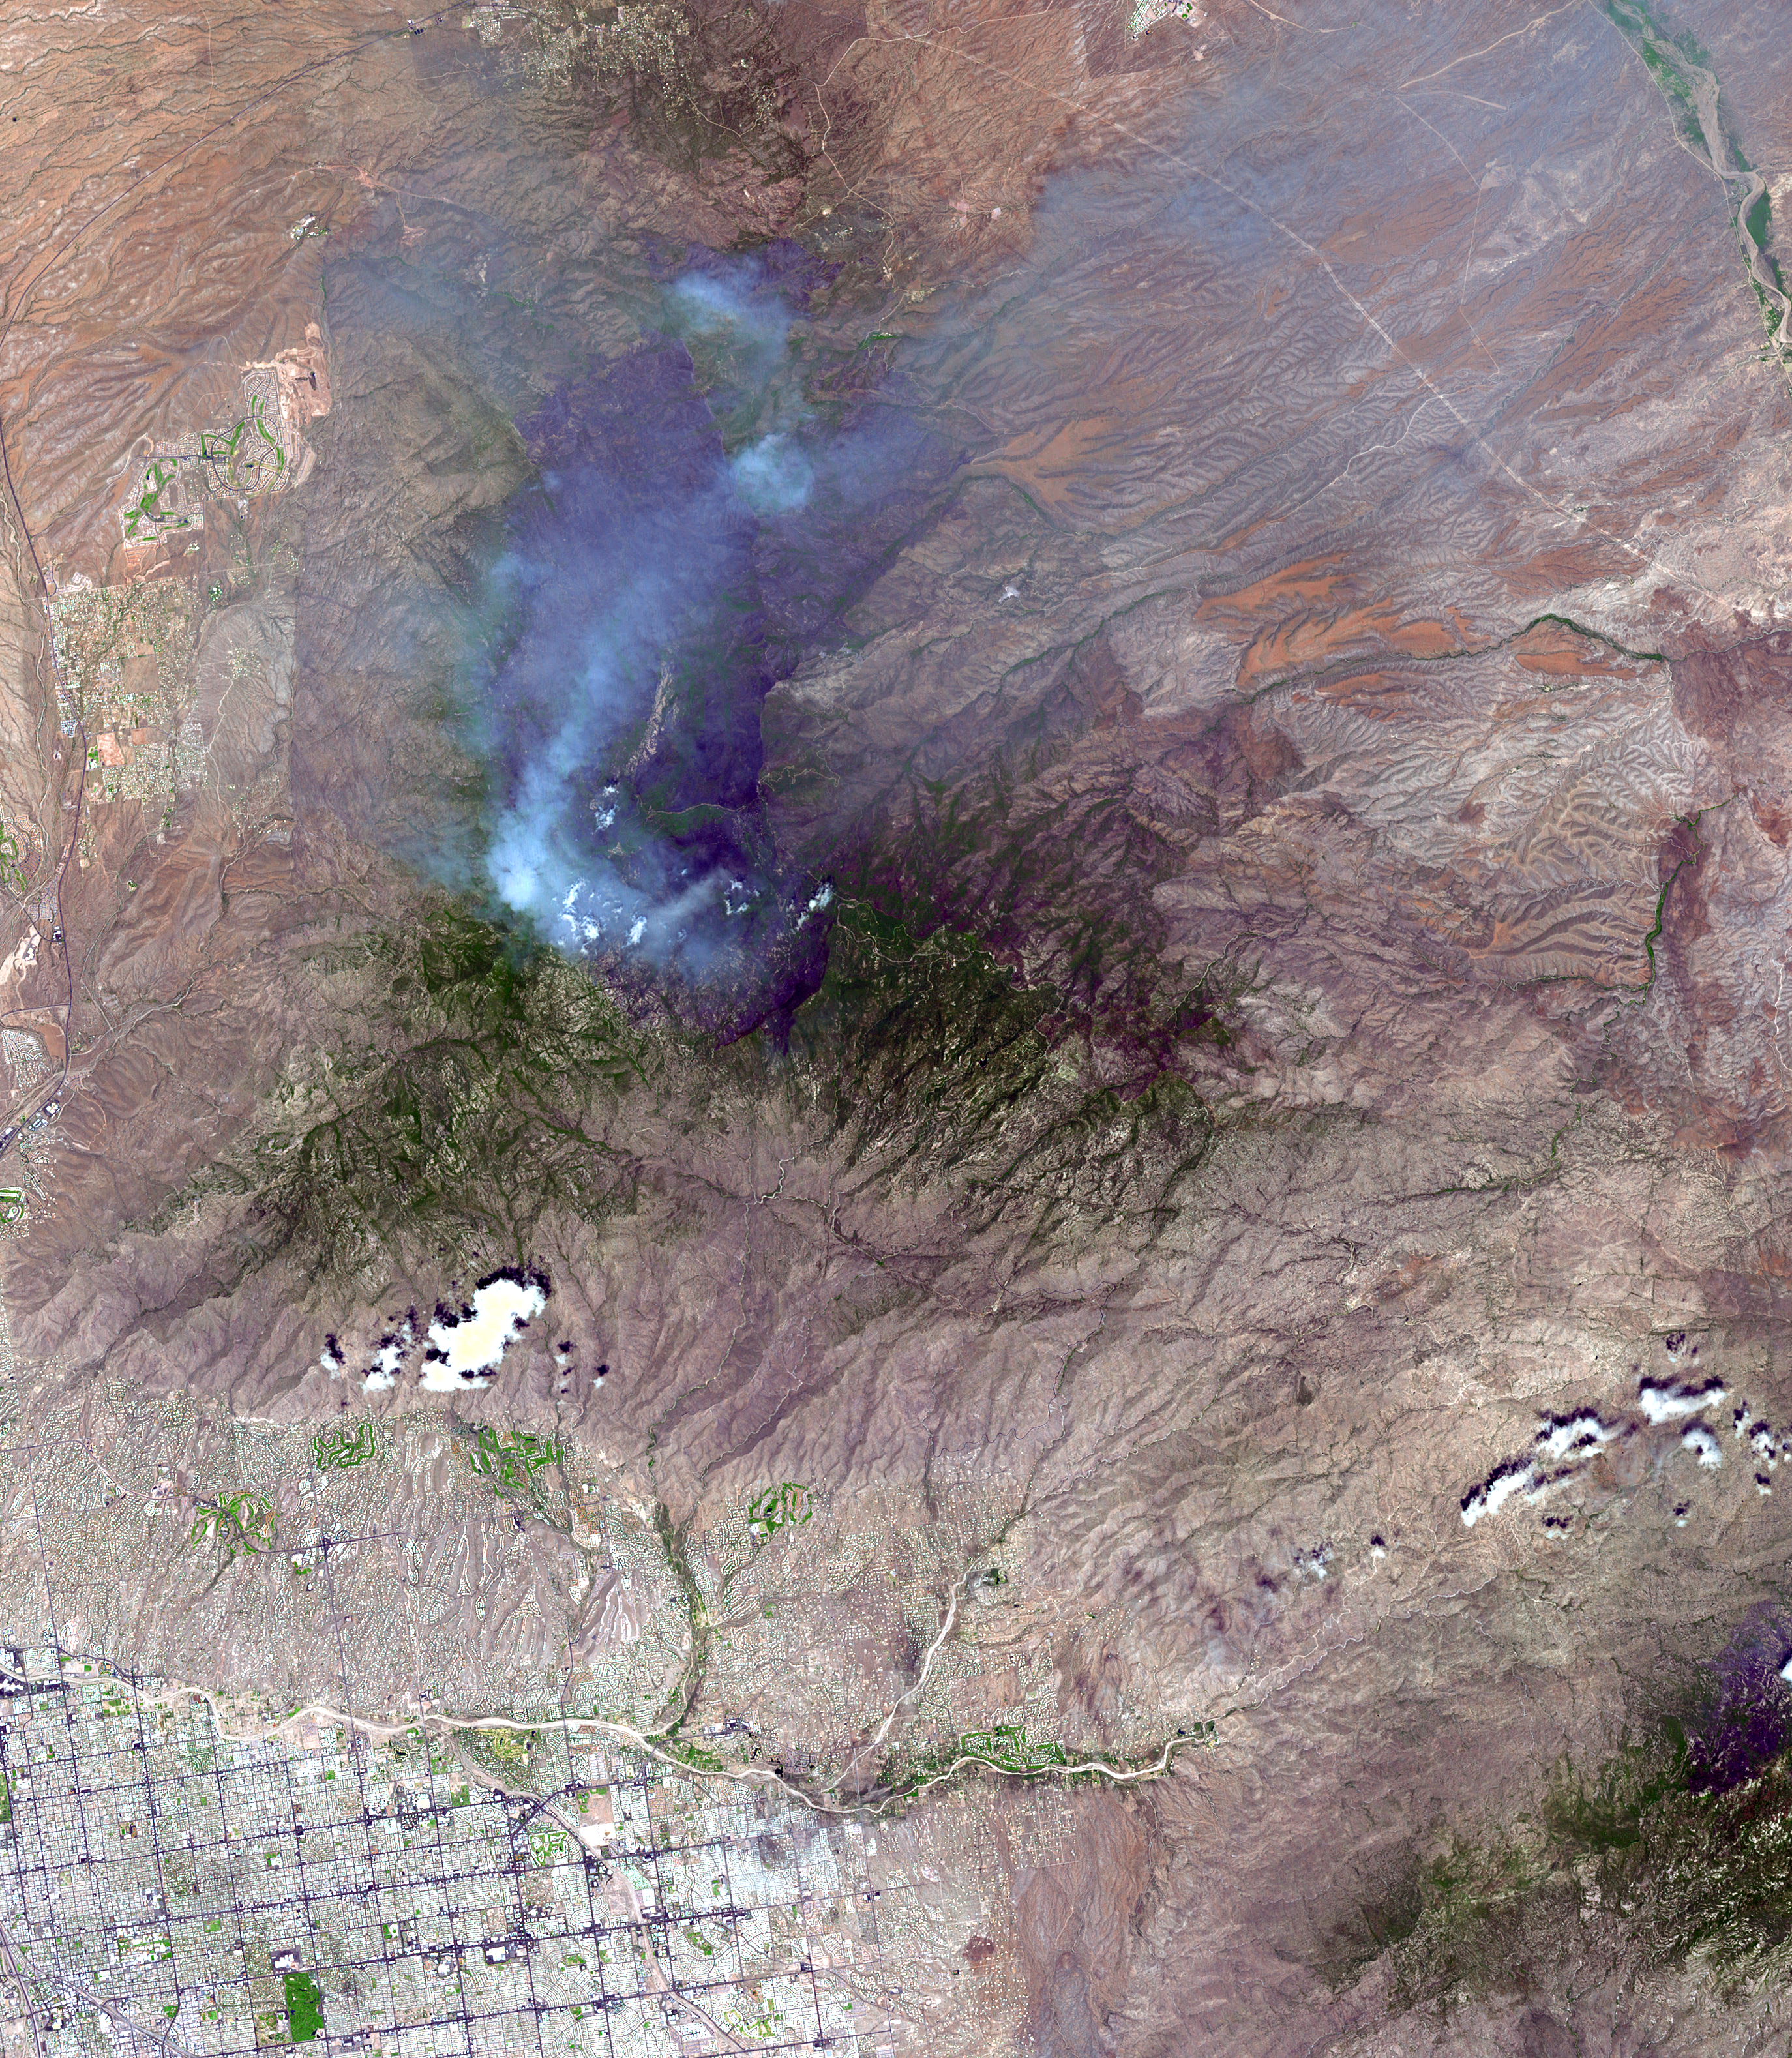

Aspen Fire, Arizona

On June 26, NASA’s Terra satellite acquired this image of the Aspen fire burning out of control north of Tucson, AZ. As of that date, the fire had consumed more than 27,000 acres and destroyed more than 300 homes, mostly in the resort community of Summerhaven, according to news reports. These data are being used by NASA’s Wildfire Response Team and the US Forest Service to assess the intensity of the burn for future remediation efforts.

This image was acquired on June 26, 2003 by the Advanced Spaceborne Thermal Emission and Reflection Radiometer (ASTER) on Terra. With its 14 spectral bands from the visible to the thermal infrared wavelength region, and its high spatial resolution of 15 to 90 meters (about 50 to 300 feet), ASTER images Earth to map and monitor the changing surface of our planet.

ASTER is one of five Earth-observing instruments launched December 18, 1999, on NASA’s Terra satellite. The instrument was built by Japan’s Ministry of Economy, Trade and Industry. A joint U.S./Japan science team is responsible for validation and calibration of the instrument and the data products.

The broad spectral coverage and high spectral resolution of ASTER provides scientists in numerous disciplines with critical information for surface mapping, and monitoring of dynamic conditions and temporal change. Example applications are: monitoring glacial advances and retreats; monitoring potentially active volcanoes; identifying crop stress; determining cloud morphology and physical properties; wetlands evaluation; thermal pollution monitoring; coral reef degradation; surface temperature mapping of soils and geology; and measuring surface heat balance.

Dr. Anne Kahle at NASA’s Jet Propulsion Laboratory (JPL), Pasadena, CA, is the U.S. science team leader; Bjorn Eng of JPL is the project manager. The Terra mission is part of NASA’s Earth Science Enterprise, a long- term research effort to understand and protect our home planet. Through the study of Earth, NASA will help to provide sound science to policy and economic decision-makers so as to better life here, while developing the technologies needed to explore the universe and search for life beyond our home planet.

Size: 41.2 by 47.3 km (25.5 by 29.3 miles)
Location: 32.4 degrees North latitude, 110.8 degrees West longitude
Orientation: North at top
Image Data: ASTER bands 1,2, and 3
Original Data Resolution: 15 meters (49.2 feet)
Date Acquired: June 26, 2003

Credit: NASA/GSFC/METI/ERSDAC/JAROS, and U.S./Japan ASTER Science Team